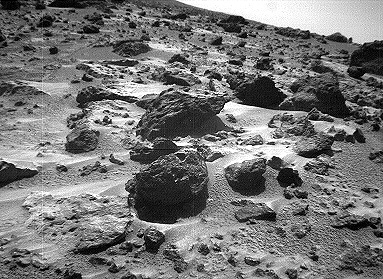

North View from Sojourner – Left Eye

This left image of a stereo image pair, taken on Sol 72 (September 15) from the Sojourner rover’s front cameras, shows areas of the Pathfinder landing site never before seen. The large rock on the right is “Chimp.”

This image and PIA01577 (right eye) make up a stereo pair.

Mars Pathfinder is the second in NASA’s Discovery program of low-cost spacecraft with highly focused science goals. The Jet Propulsion Laboratory, Pasadena, CA, developed and manages the Mars Pathfinder mission for NASA’s Office of Space Science, Washington, D.C. JPL is an operating division of the California Institute of Technology (Caltech).

Photojournal note: Sojourner spent 83 days of a planned seven-day mission exploring the Martian terrain, acquiring images, and taking chemical, atmospheric and other measurements. The final data transmission received from Pathfinder was at 10:23 UTC on September 27, 1997. Although mission managers tried to restore full communications during the following five months, the successful mission was terminated on March 10, 1998.

Credit: NASA/JPL